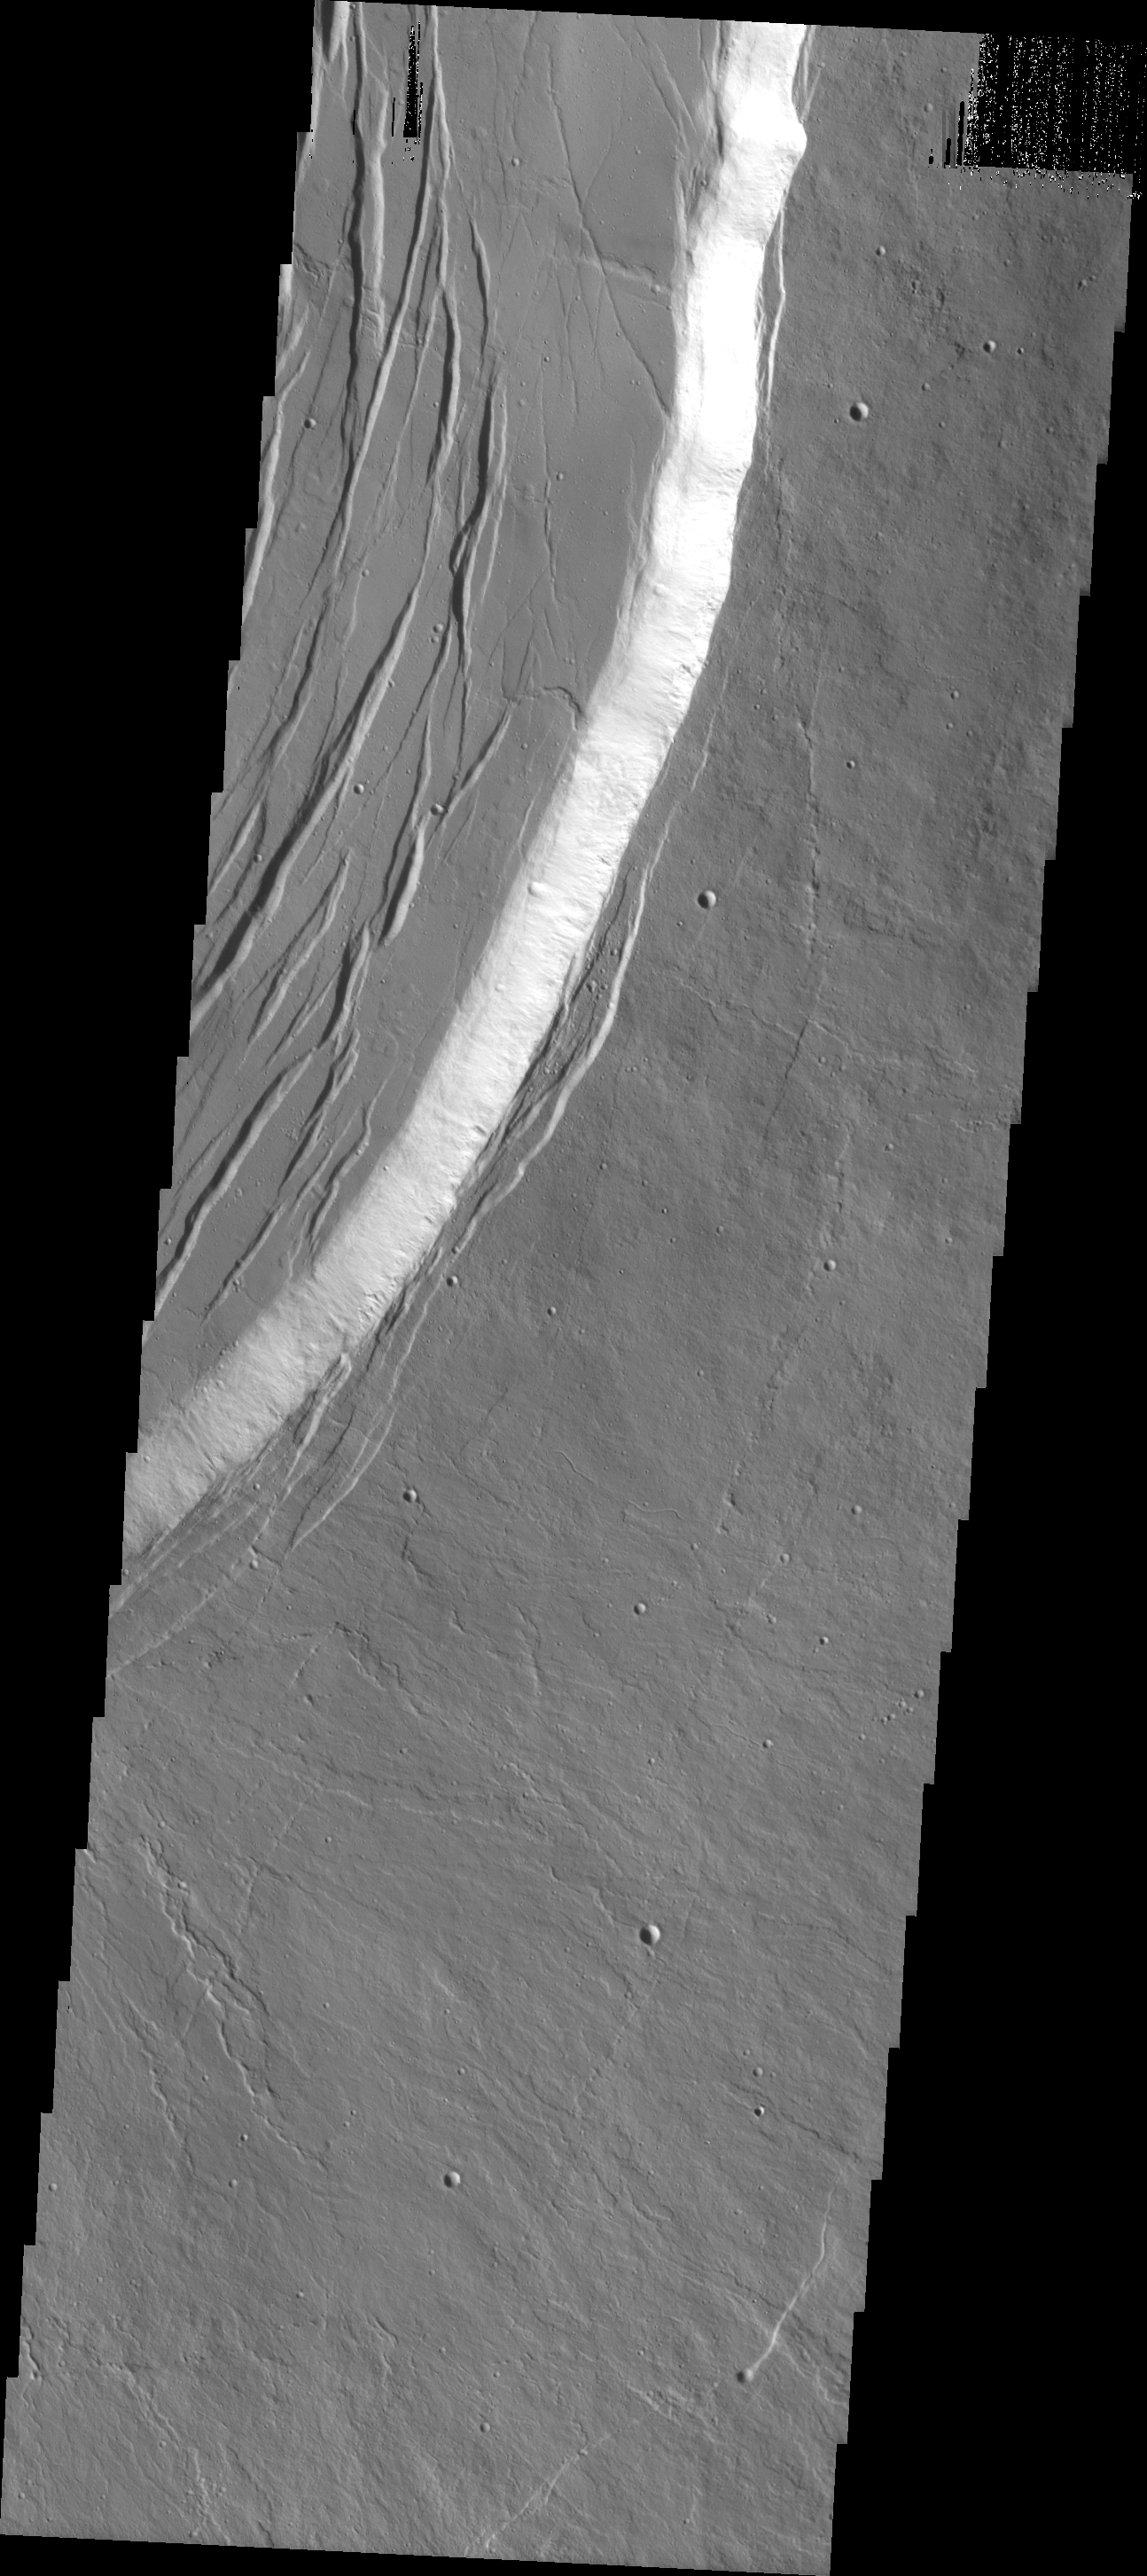

Olympus Mons

This VIS image was collected during the major Martian dust storm of 2007. The amount of dust filled atmosphere was thinner over the high altitude summits of the Tharsis volcanoes. This image shows the summit of Olympus Mons.

Image information: VIS instrument. Latitude 18.0N, Longitude 227.4E. 18 meter/pixel resolution.

Please see the THEMIS Data Citation Note for details on crediting THEMIS images.

Note: this THEMIS visual image has not been radiometrically nor geometrically calibrated for this preliminary release. An empirical correction has been performed to remove instrumental effects. A linear shift has been applied in the cross-track and down-track direction to approximate spacecraft and planetary motion. Fully calibrated and geometrically projected images will be released through the Planetary Data System in accordance with Project policies at a later time.

NASA’s Jet Propulsion Laboratory manages the 2001 Mars Odyssey mission for NASA’s Office of Space Science, Washington, D.C. The Thermal Emission Imaging System (THEMIS) was developed by Arizona State University, Tempe, in collaboration with Raytheon Santa Barbara Remote Sensing. The THEMIS investigation is led by Dr. Philip Christensen at Arizona State University. Lockheed Martin Astronautics, Denver, is the prime contractor for the Odyssey project, and developed and built the orbiter. Mission operations are conducted jointly from Lockheed Martin and from JPL, a division of the California Institute of Technology in Pasadena.

Credit: NASA/JPL/ASU